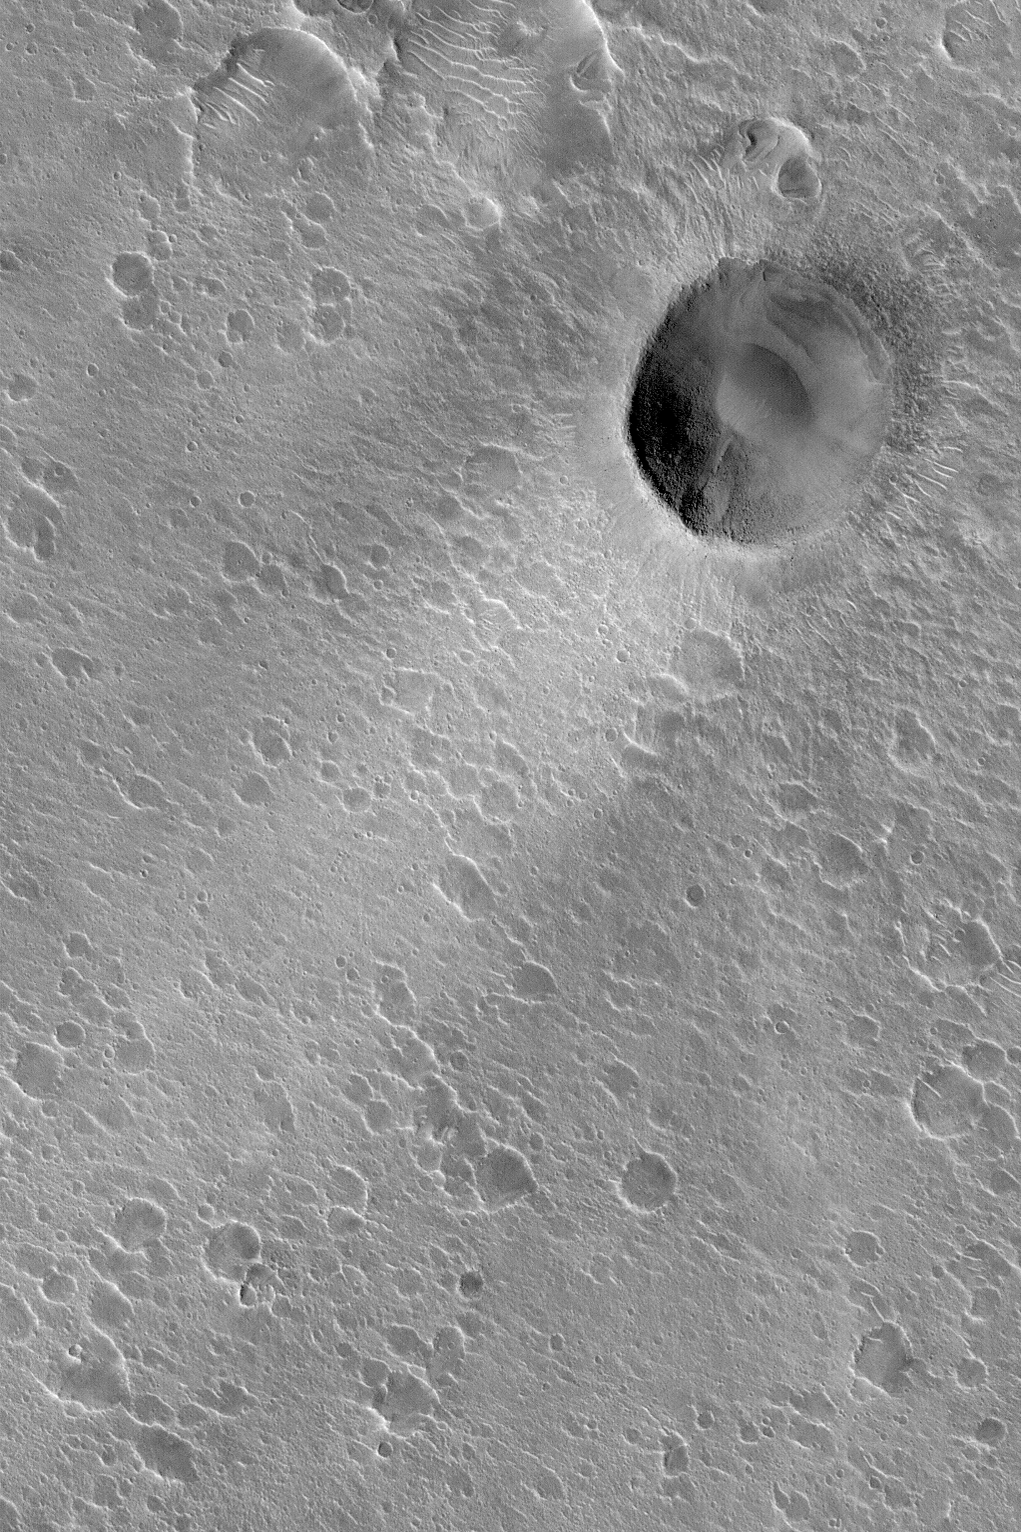

Crater and Wind Streak

MGS MOC Release No. MOC2-461, 23 August 2003

This Mars Global Surveyor (MGS) Mars Orbiter Camera (MOC) image shows a crater with a bright wind streak in southern Acidalia Planitia. The streak is mostly likely a very thin coating of dust. The orientation of the streak indicates that the winds responsible for its formation and maintenance came from the northeast (upper right) and blew toward the lower left (southwest). The crater is located near 24.8°N, 39.1°W. The image covers an area 3 km (1.9 mi) wide. Sunlight illuminates the scene from the lower left.

Credit: NASA/JPL/Malin Space Science Systems